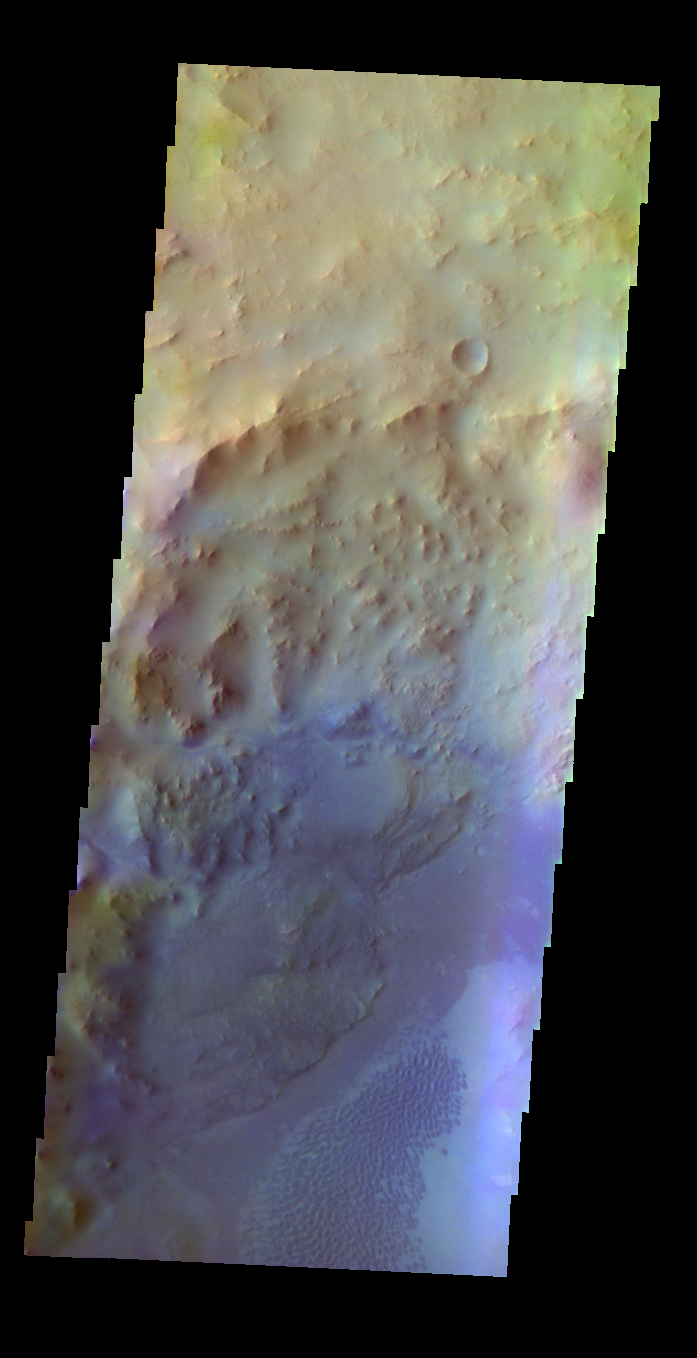

Hargraves Crater – False Color

The THEMIS VIS camera contains 5 filters. The data from different filters can be combined in multiple ways to create a false color image. These false color images may reveal subtle variations of the surface not easily identified in a single band image. Today’s false color image shows part of Hargraves Crater.

Credit: NASA/JPL-Caltech/ASU